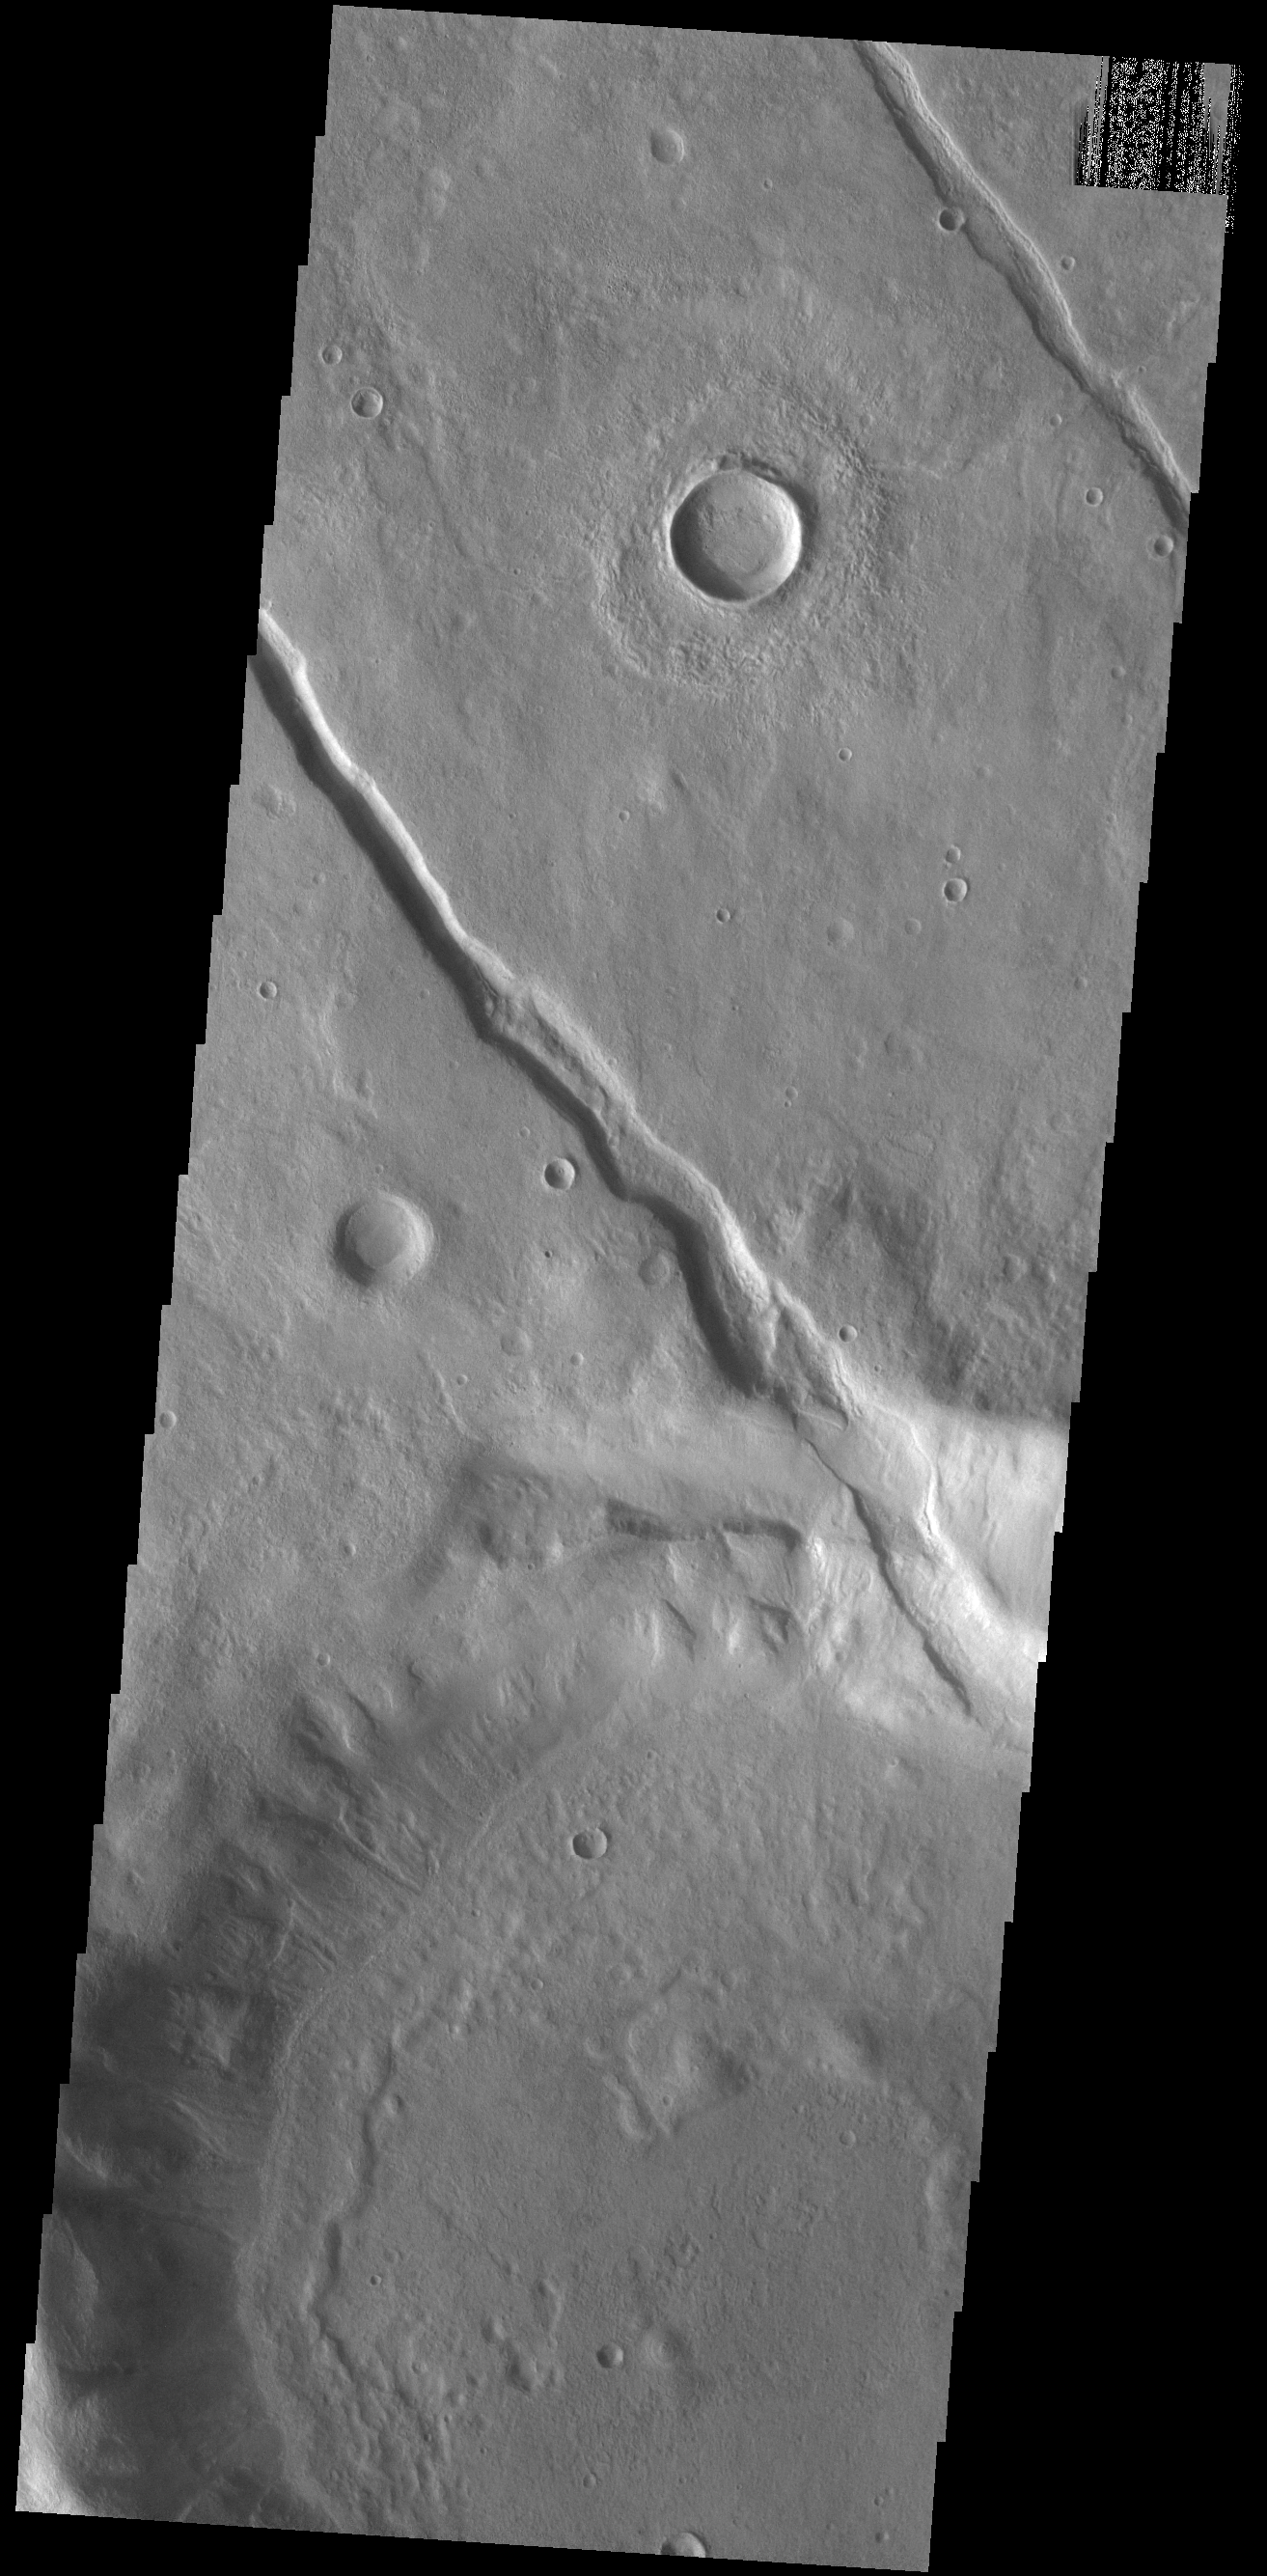

Claritas Fossae

Located on the northern margin of Aonia Terra, this unnamed crater interacts with one of the fossa, also called a graben. In this image, it is apparent that the tectonic depression crosses the crater, which means the crater was created before the depression. The ability to relatively date the different features allows for interpretations of the series of events that created the features in this image.

Credit: NASA/JPL-Caltech/ASU